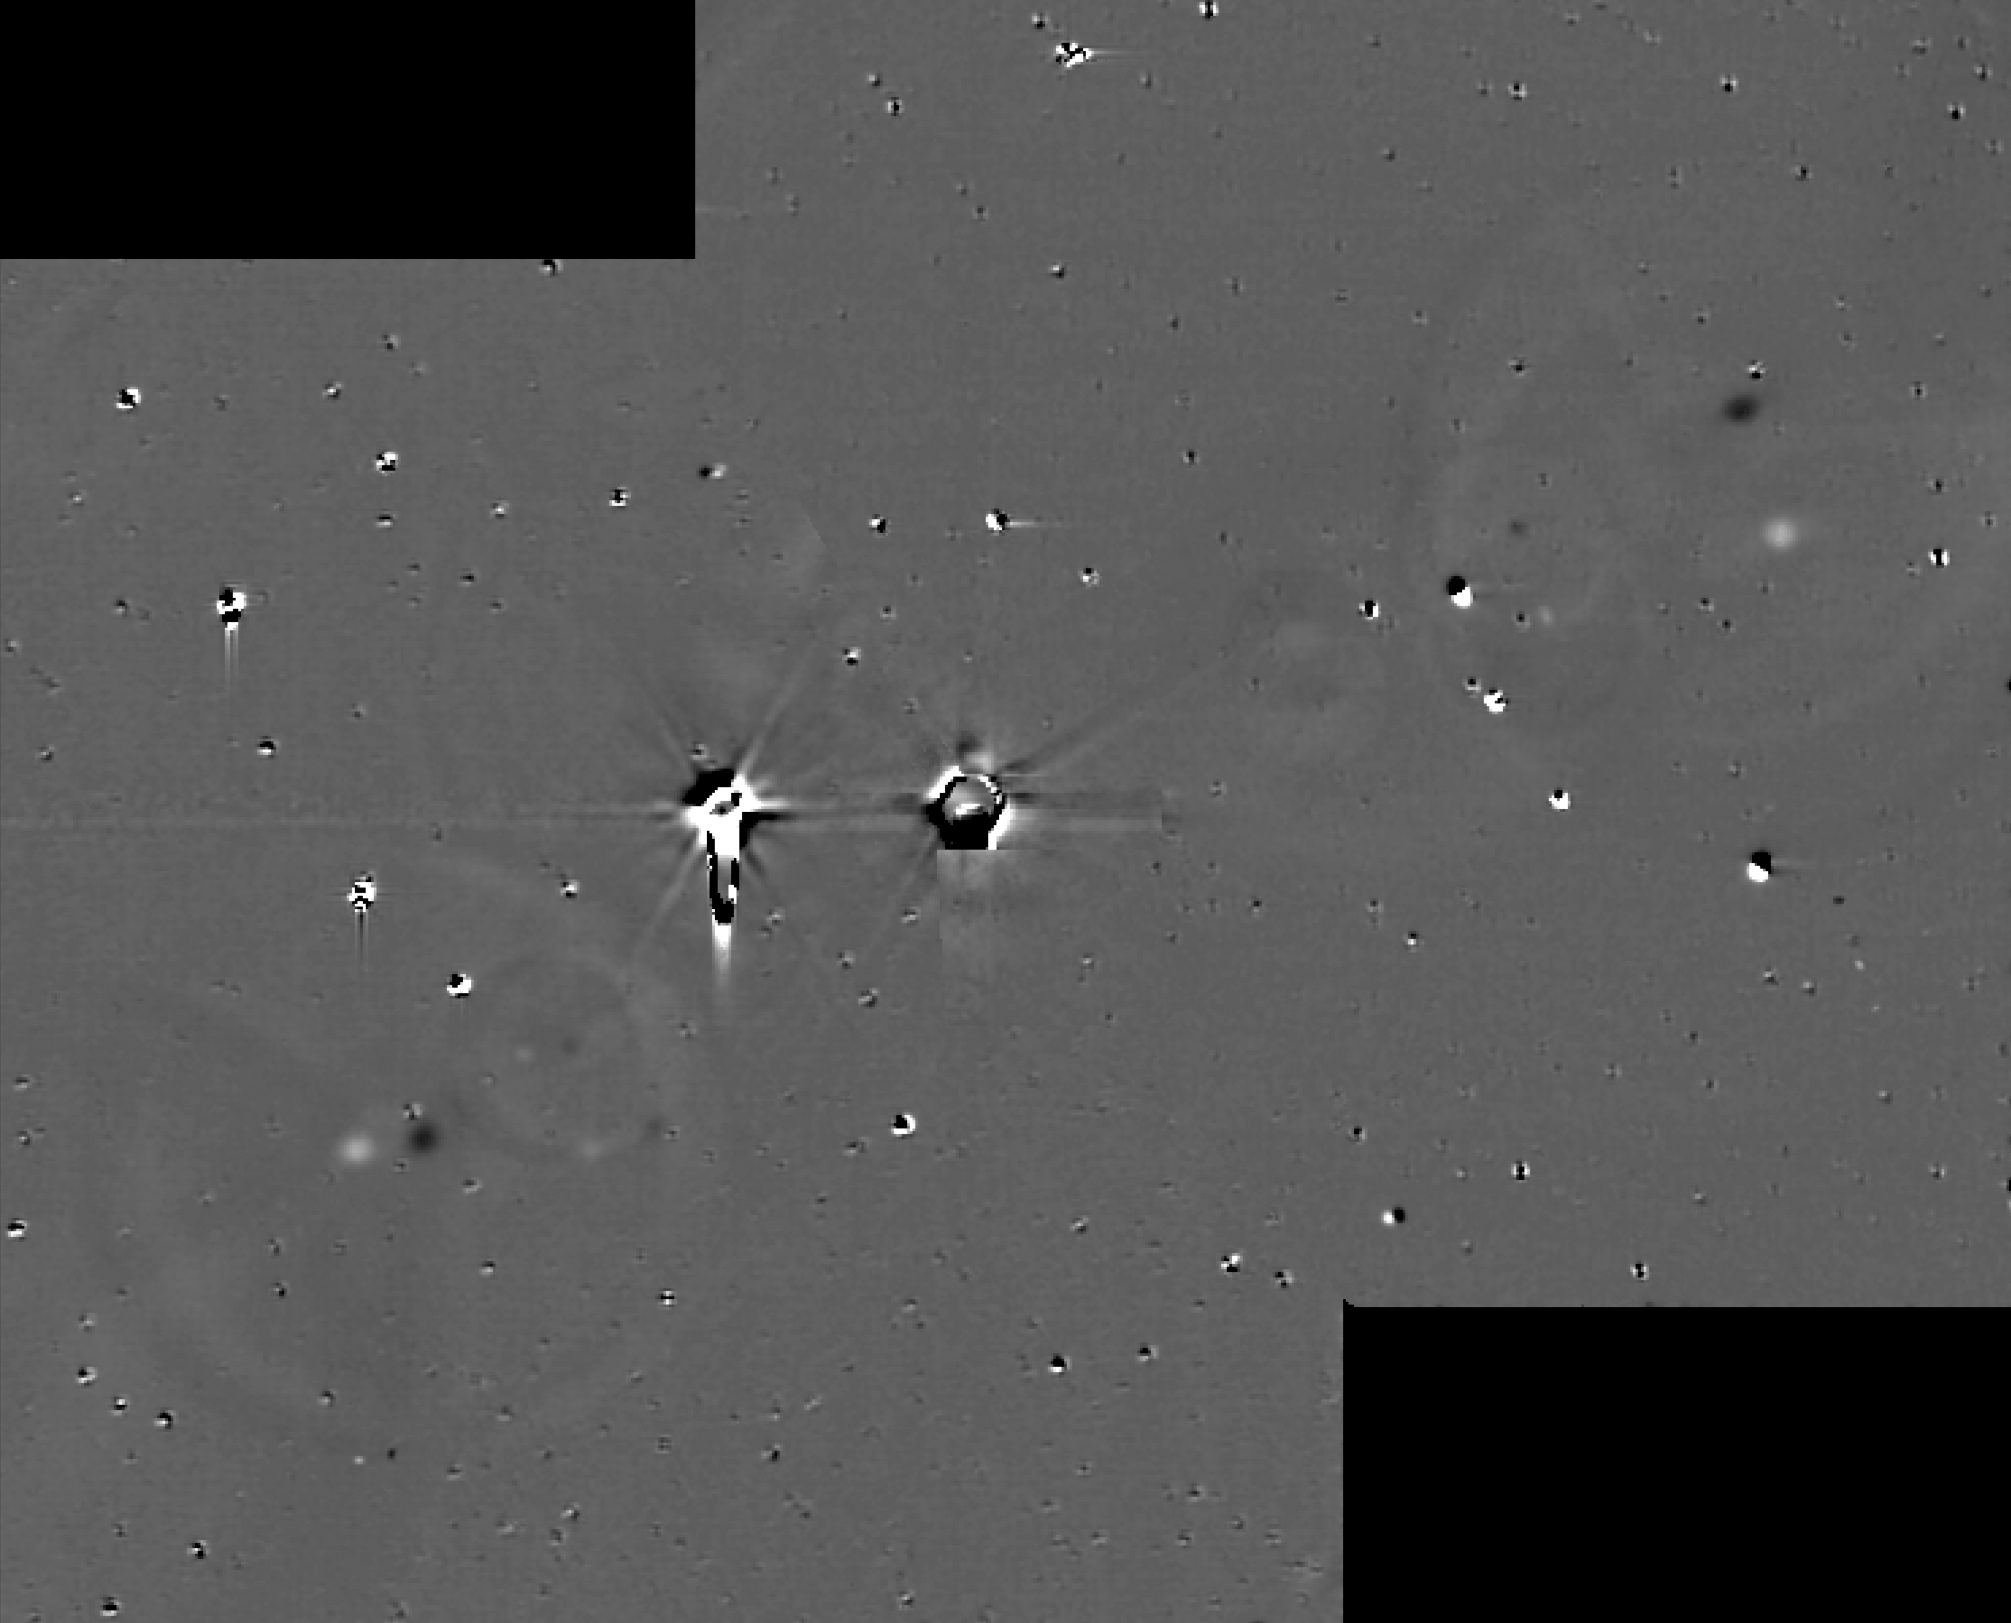

All Clear for New Horizons

Annotated Version

This illustration shows some of the final images used to determine that the coast is clear for New Horizons’ flight through the Pluto system. These images show the difference between two sets of 48 combined 10-second exposures with New Horizons Long Range Reconnaissance Imager (LORRI) camera, taken at 8:40 UTC and 10:25 UTC on June 26, 2015, from a range of 21.5 million kilometers (approximately 13 million miles) to Pluto. The known small moons, Nix, Hydra, Kerberos and Styx, are visible as adjacent bright and dark pairs of dots, due to their motion in the 105 minutes between the two image sets. The images have been extensively processed to remove the glare and “ghosts” (i.e., lens flare) from Pluto and Charon, and also to remove background stars, though many of the brighter stars are imperfectly removed and appear as irregular bright and dark blobs. These and other similar sets of images demonstrate that there are no previously unknown moons brighter than 15 times fainter than Styx (the faintest known moon) in the region outside of Charon’s orbit, or brighter than five times fainter than Styx in the region between Charon’s orbit and a few thousand kilometers above Pluto’s surface.

The Johns Hopkins University Applied Physics Laboratory in Laurel, Maryland, designed, built, and operates the New Horizons spacecraft, and manages the mission for NASA’s Science Mission Directorate. The Southwest Research Institute, based in San Antonio, leads the science team, payload operations and encounter science planning. New Horizons is part of the New Frontiers Program managed by NASA’s Marshall Space Flight Center in Huntsville, Alabama.

Credit: NASA/Johns Hopkins University Applied Physics Laboratory/Southwest Research Institute